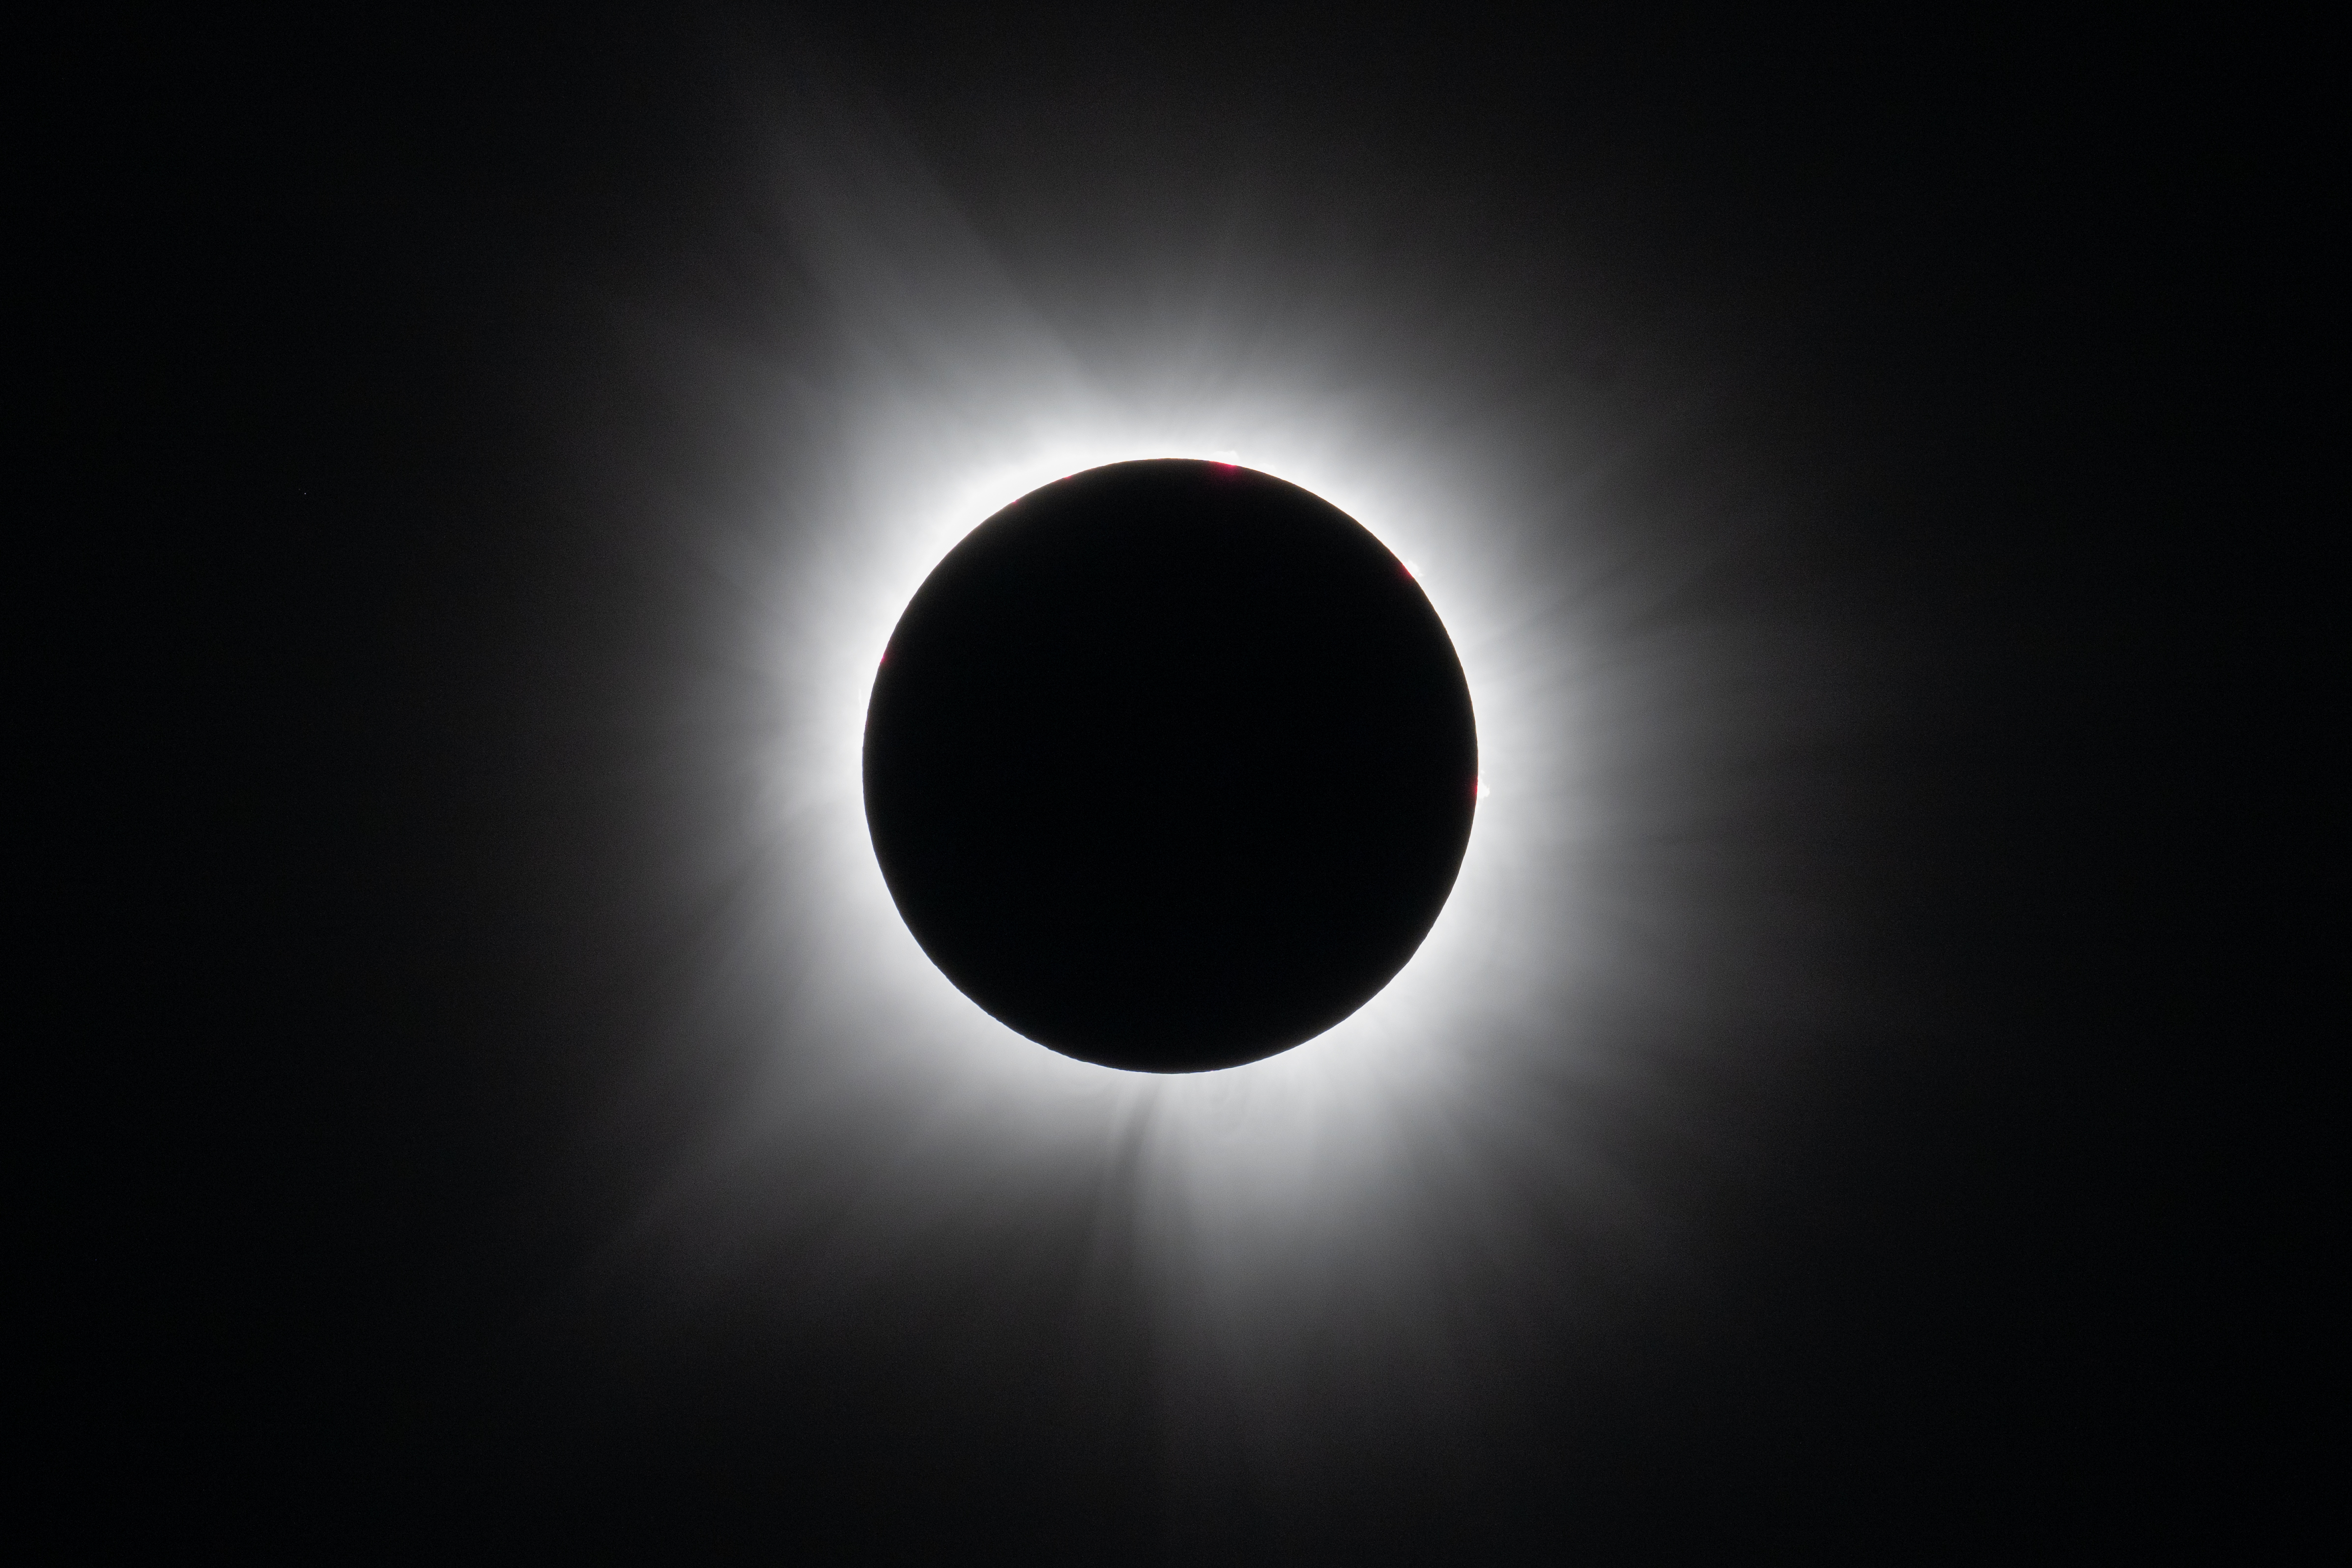

2024 Total Solar Eclipse

A total solar eclipse is seen in Dallas, Texas on Monday, April 8, 2024. A total solar eclipse swept across a narrow portion of the North American continent from Mexico’s Pacific coast to the Atlantic coast of Newfoundland, Canada. A partial solar eclipse was visible across the entire North American continent along with parts of Central America and Europe.

Credit: NASA/Keegan Barber